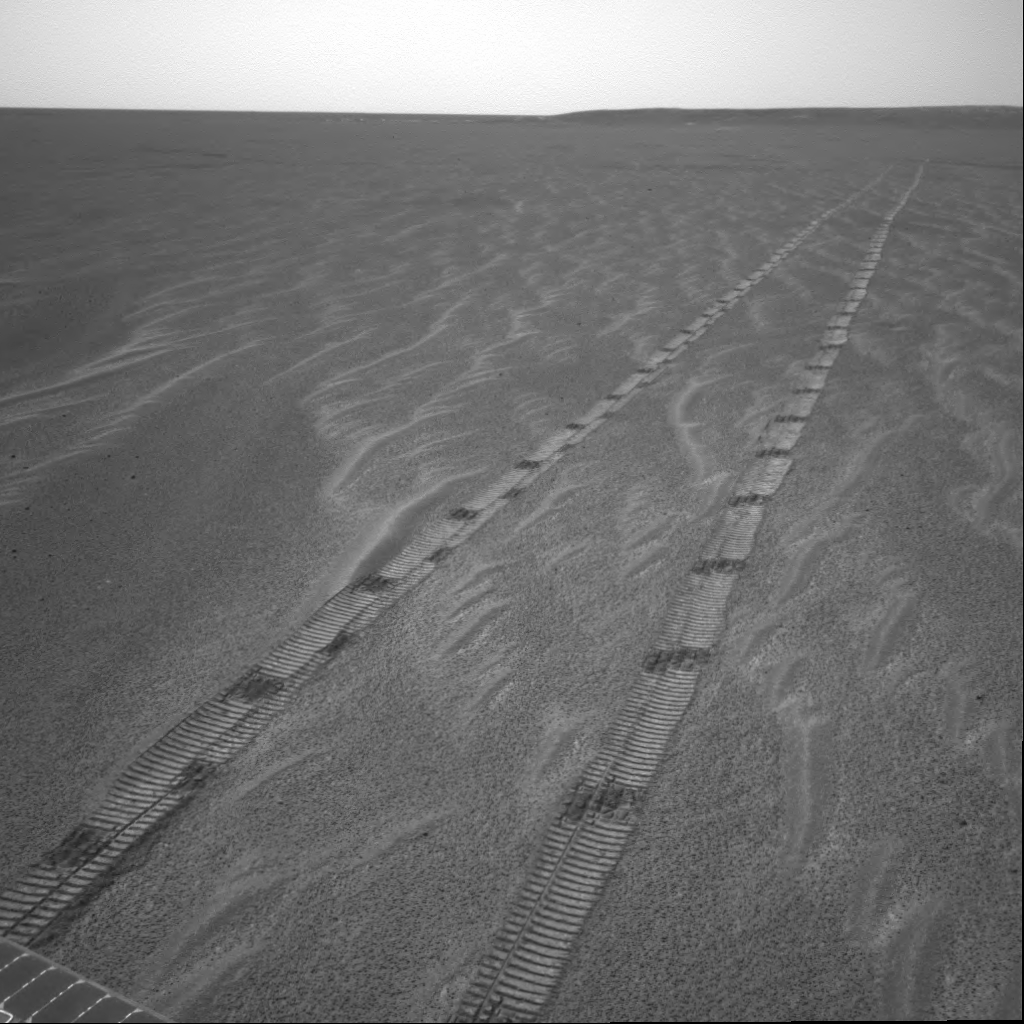

Looking Back Across the Plains

NASA’s Mars Exploration Rover Opportunity looks through its navigation camera as it leaves the home it has known for over 200 sols. The rover spent 181 sols inside “Endurance Crater,” furthering our knowledge of ancient water on Mars. After that challenging work, it spent 25 sols investigating the heat shield that protected it on its way through the martian atmosphere and the nearby meteorite that was the first discovered on another planet. Opportunity is saying ‘so long’ and heading south for a small crater referred to as “Argo.” This image was taken on the rover’s 359th sol on Mars (January 26, 2005).

Credit: NASA/JPL